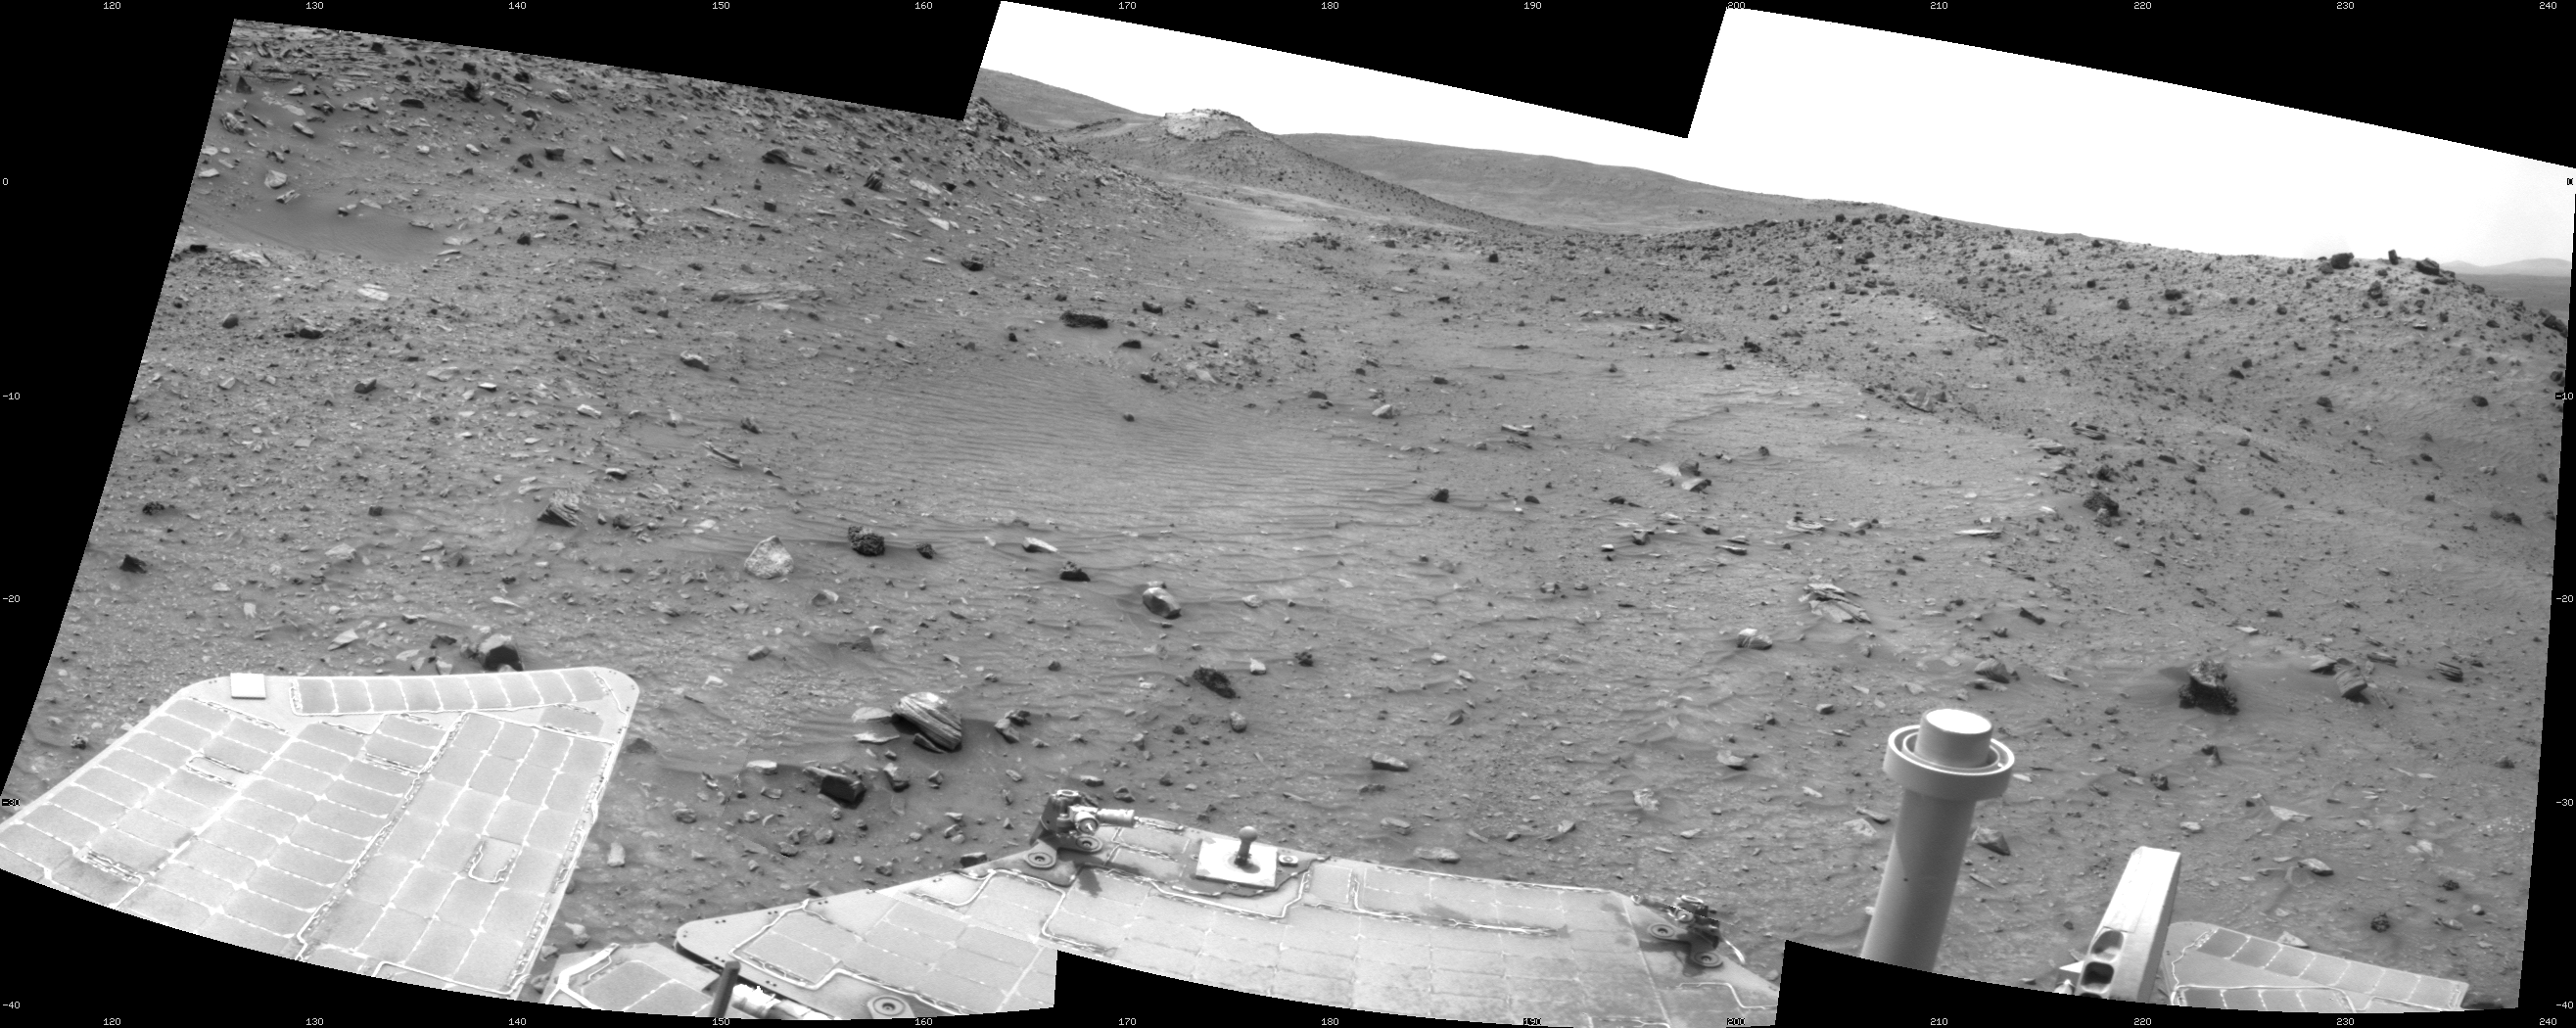

Spirit’s Look Ahead on Sol 1869

This scene combines three frames taken by the navigation camera on NASA’s Mars Exploration Rover Spirit during the 1,869th Martian day, or sol, of Spirit’s mission on Mars (April 6, 2009). It spans 120 degrees, with south at the center.

The view is from the position Spirit reached with a 17.5-meter (57-foot) southward drive on the preceding sol. The foreground includes terrain that the rover covered in its next two drives, when it traveled 12.7 meters (42 feet) southward on Sol 1870 (April 7, 2009) and an additional 7 meters (23 feet) on Sol 1871 (April 8, 2009).

On the far left of the image is the slope of the western edge of the low plateau called “Home Plate.” On the right, in the middle distance, is a ridge called “Tsiolkovsky.” Behind the saddle between Home Plate and Tsiolkovsky is a mound capped with light-toned rock and called “Von Braun,” a possible destination for Spirit to investigate in the future.

Spirit was driving toward Von Braun when the rover became embedded in soft soil at a site called “Troy” by Sol 1899 (May 6, 2009). The soft soil at Troy was covered with a darker layer before Spirit’s wheels broke through that top layer and revealed lighter material, so the site is inconspicuous in the middle distance toward Von Braun in this image.

This view is presented as a cylindrical projection with geometric seam correction.

Credit: NASA/JPL-Caltech